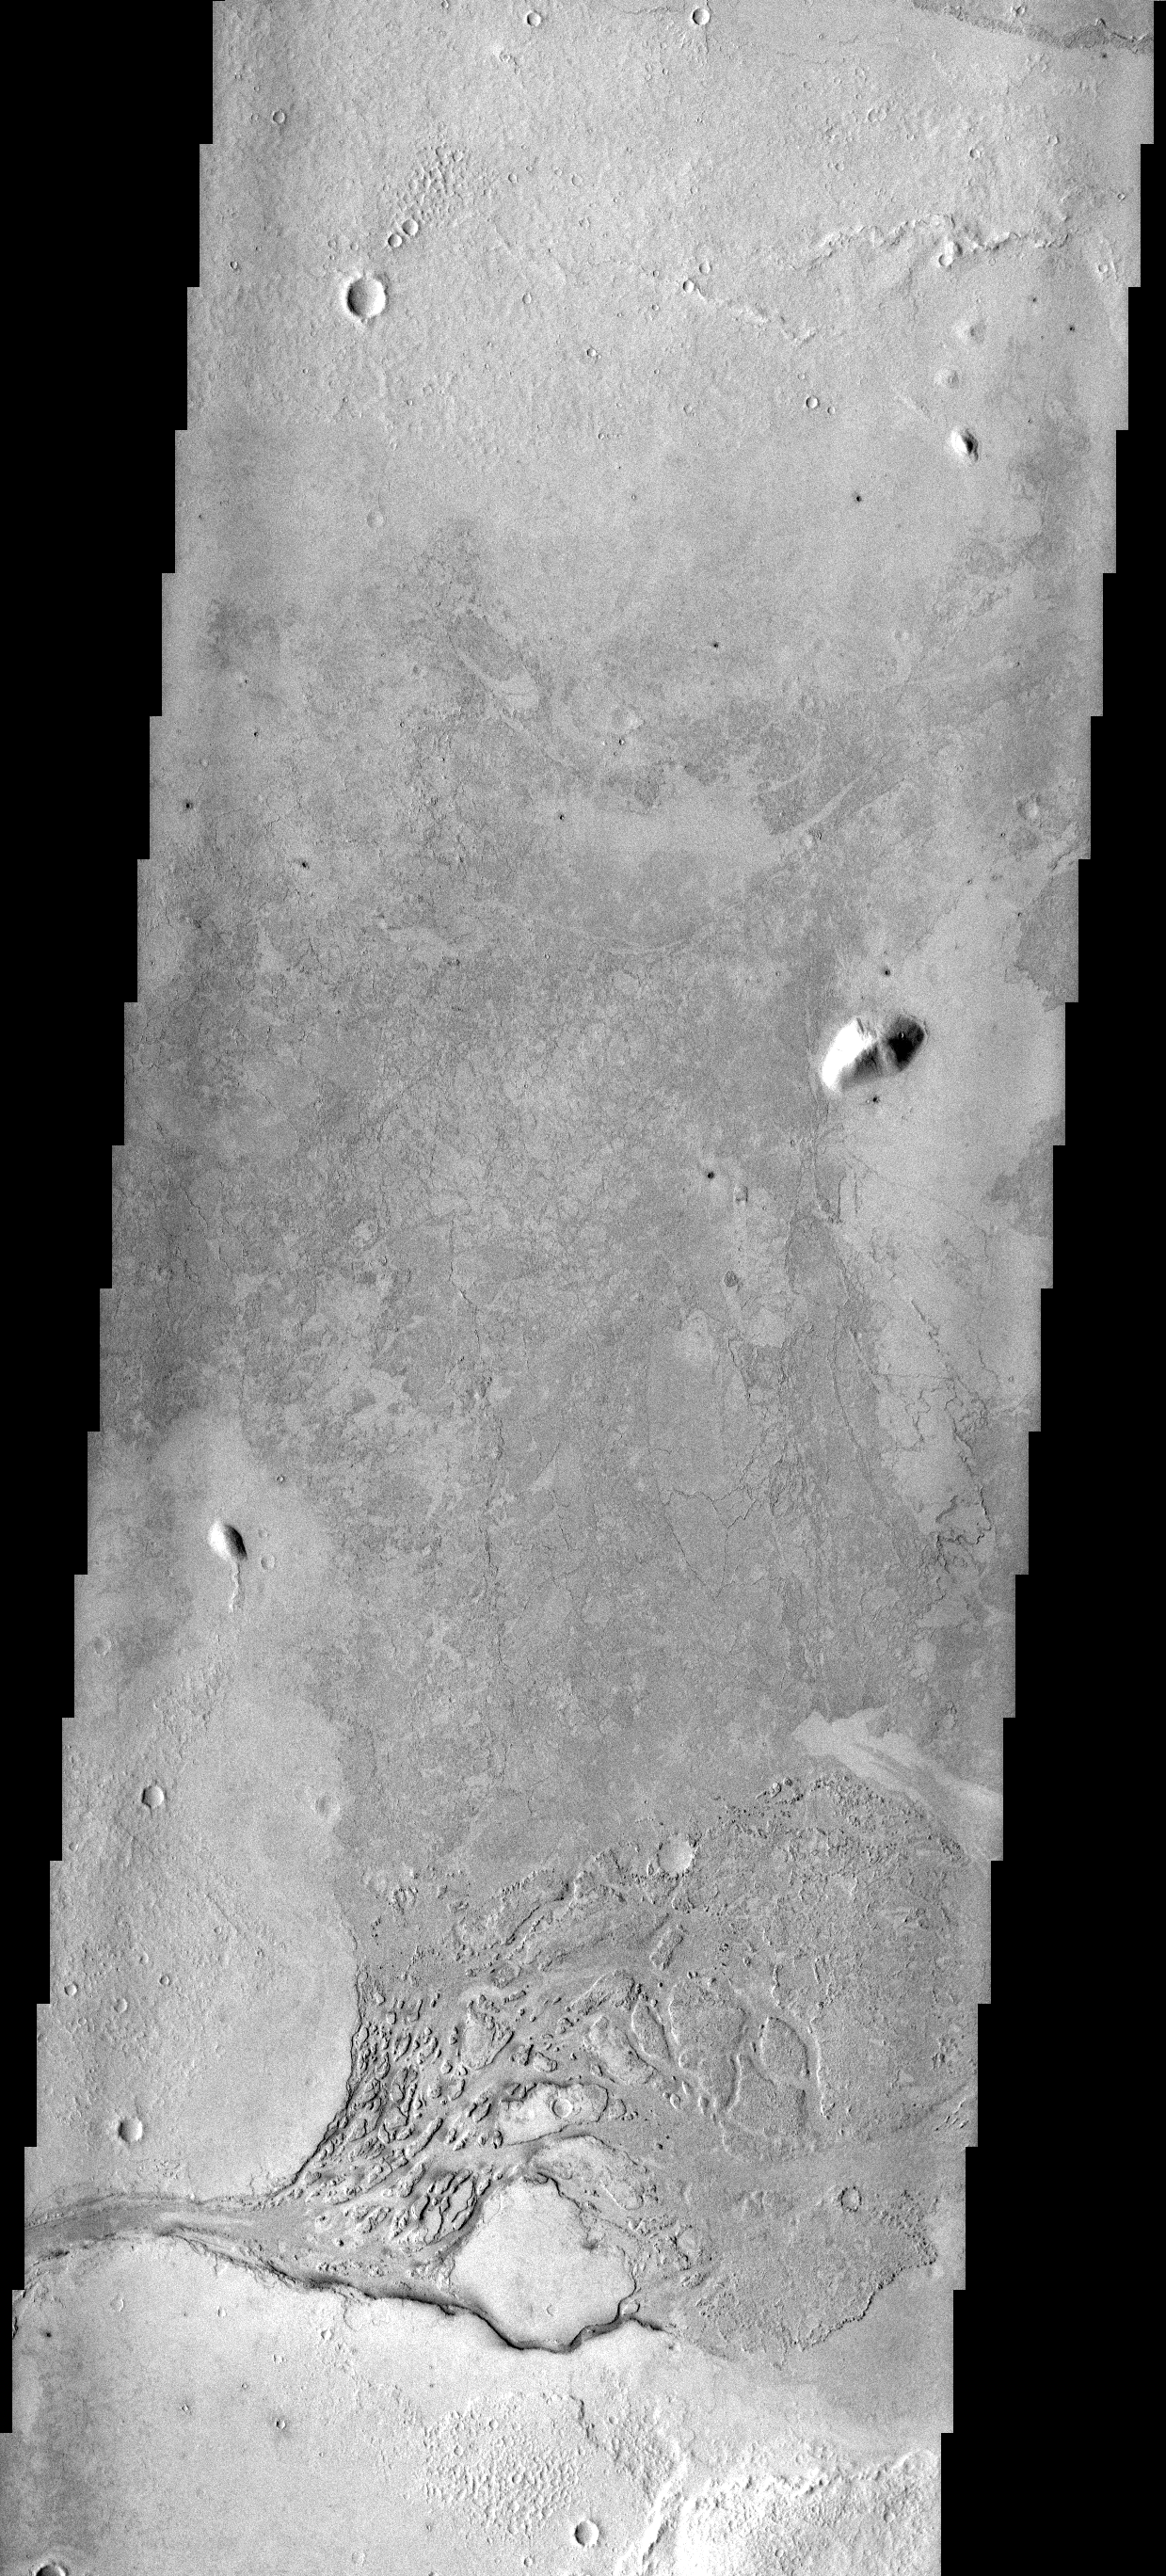

Platy Flows

This region of platy lava flows is located in Elysium Planitia. The channel at the bottom of the image may have been the source of the lava.

Image information: VIS instrument. Latitude 4.8N, Longitude 156.1E. 18 meter/pixel resolution.

Please see the THEMIS Data Citation Note for details on crediting THEMIS images.

Note: this THEMIS visual image has not been radiometrically nor geometrically calibrated for this preliminary release. An empirical correction has been performed to remove instrumental effects. A linear shift has been applied in the cross-track and down-track direction to approximate spacecraft and planetary motion. Fully calibrated and geometrically projected images will be released through the Planetary Data System in accordance with Project policies at a later time.

NASA’s Jet Propulsion Laboratory manages the 2001 Mars Odyssey mission for NASA’s Office of Space Science, Washington, D.C. The Thermal Emission Imaging System (THEMIS) was developed by Arizona State University, Tempe, in collaboration with Raytheon Santa Barbara Remote Sensing. The THEMIS investigation is led by Dr. Philip Christensen at Arizona State University. Lockheed Martin Astronautics, Denver, is the prime contractor for the Odyssey project, and developed and built the orbiter. Mission operations are conducted jointly from Lockheed Martin and from JPL, a division of the California Institute of Technology in Pasadena.

Credit: NASA/JPL/ASU